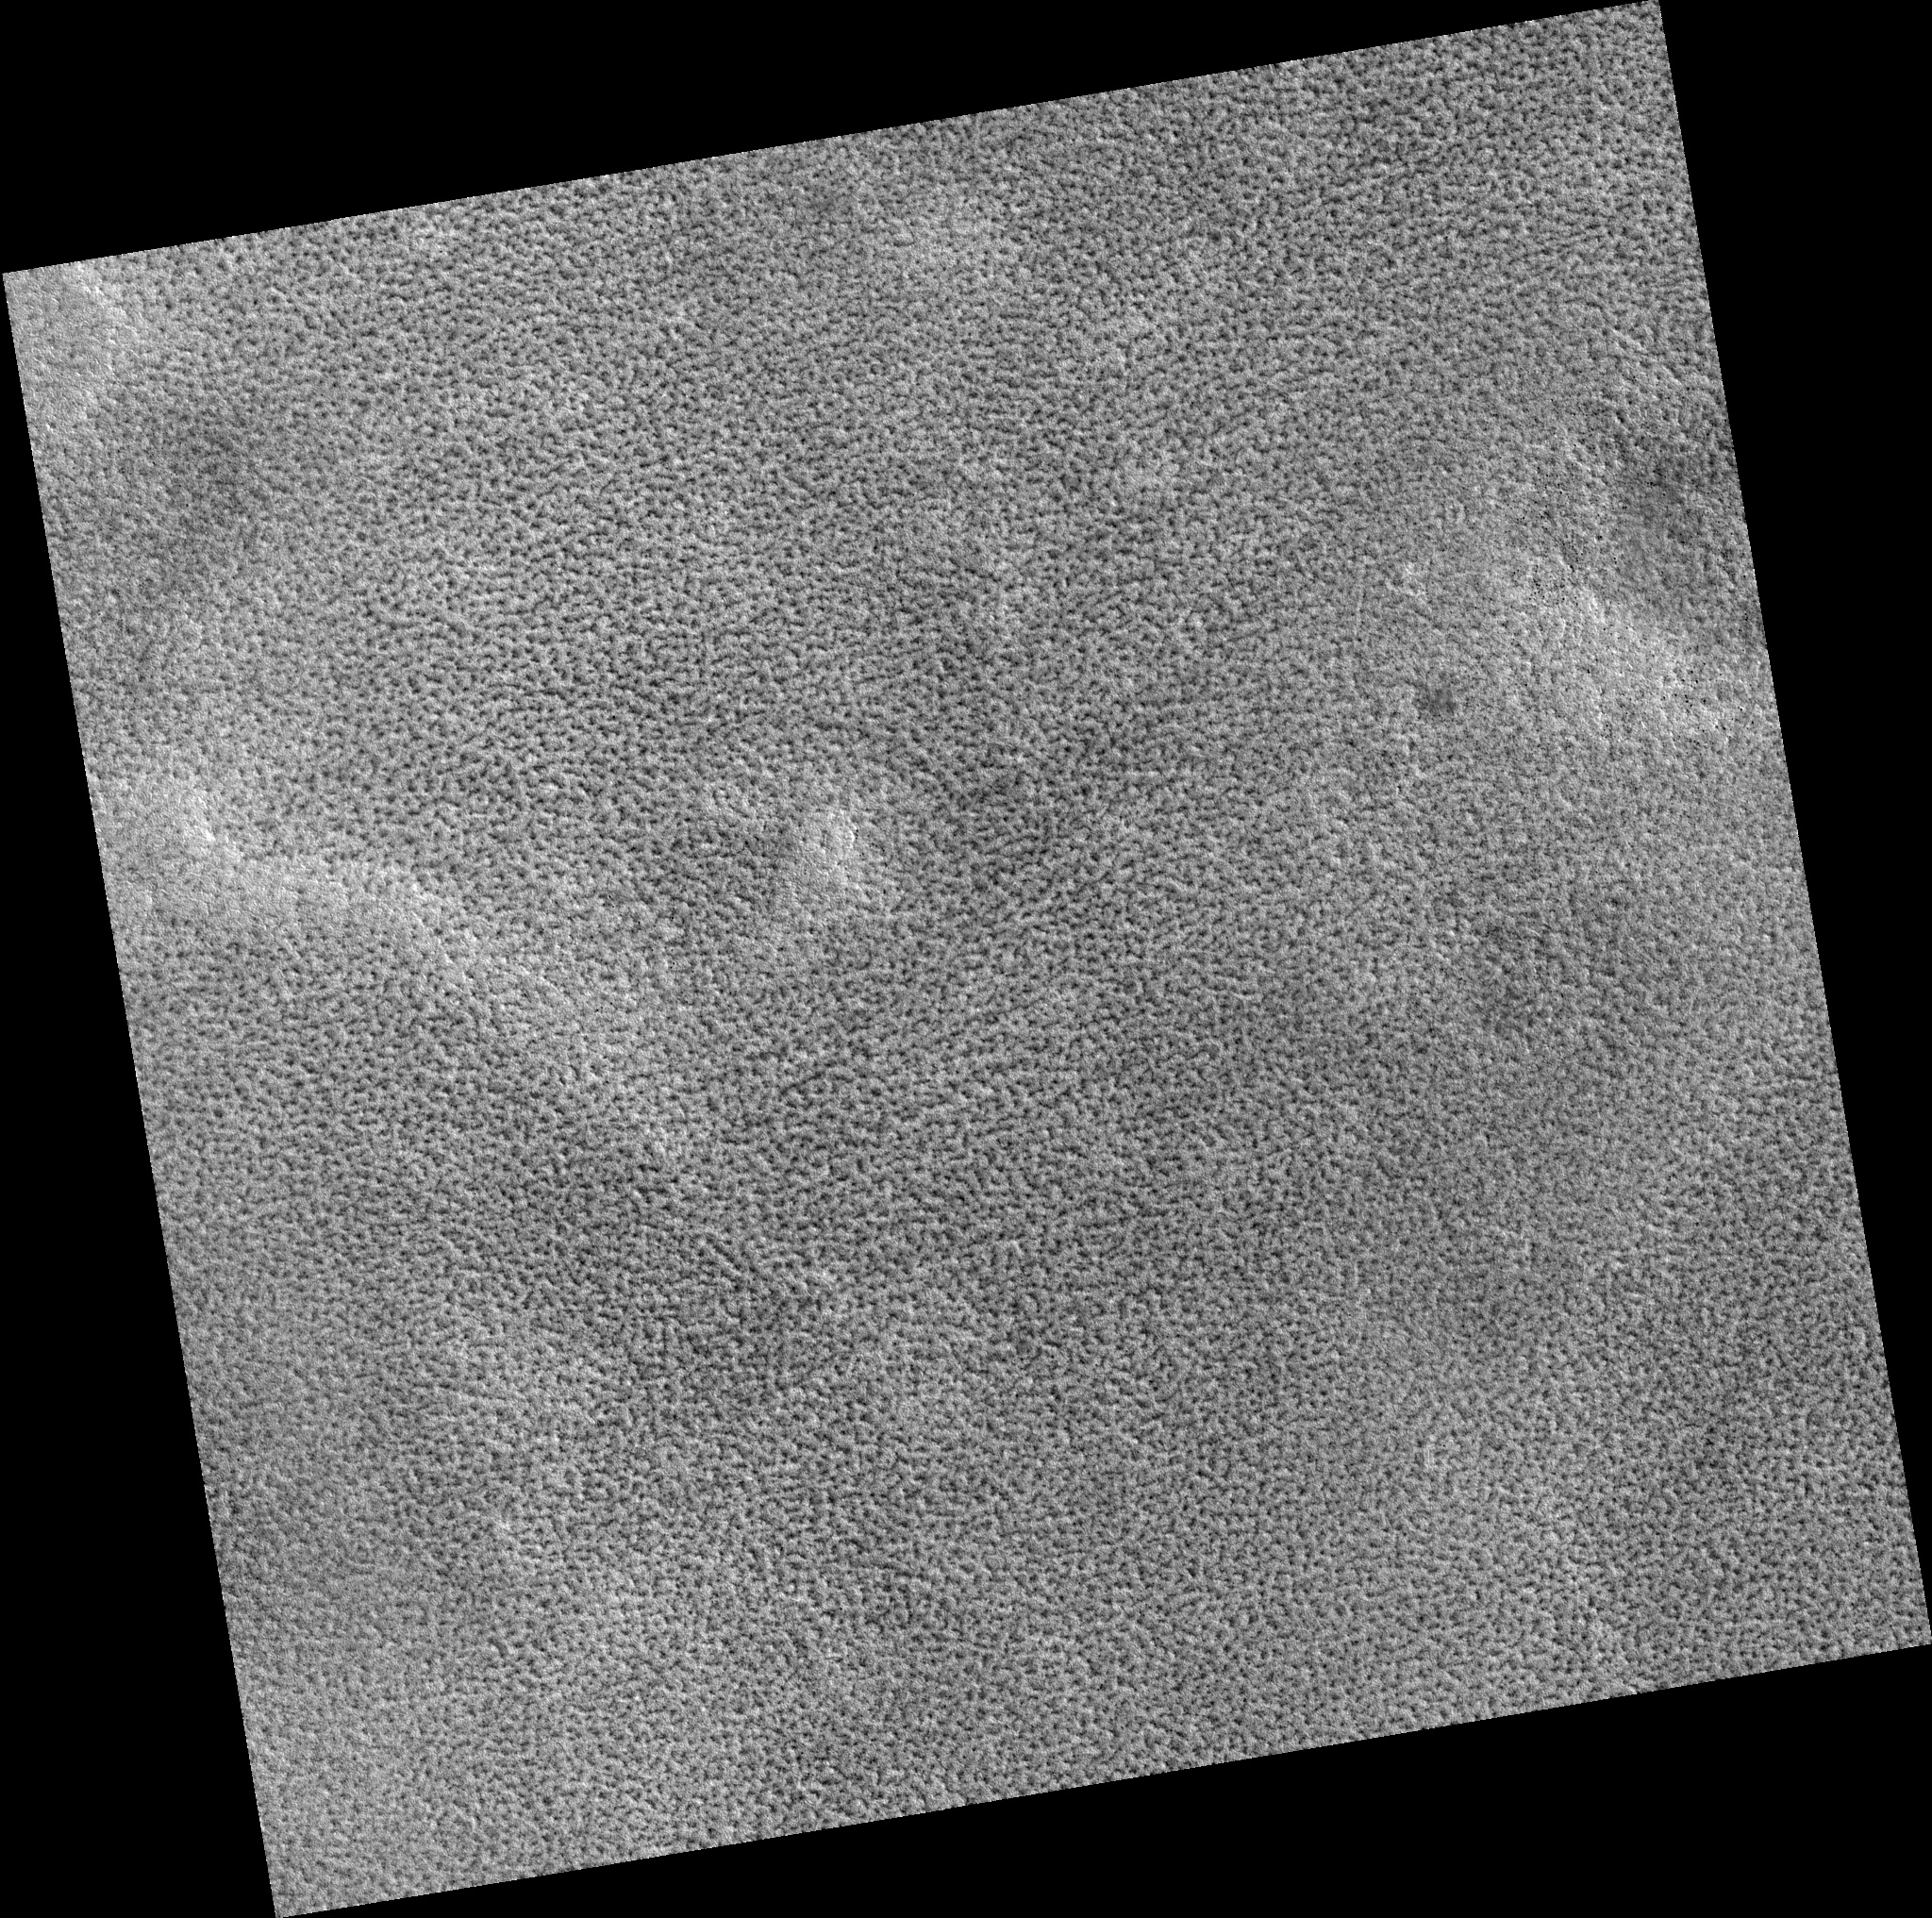

Northern Plains

Image PSP_001445_2510 was taken by the High Resolution Imaging Science Experiment (HiRISE) camera onboard the Mars Reconnaissance Orbiter spacecraft on November 17, 2006. The complete image is centered at 70.5 degrees latitude, 216.9 degrees East longitude. The range to the target site was 314.3 km (196.4 miles). At this distance the image scale is 31.4 cm/pixel (with 1 x 1 binning) so objects ~94 cm across are resolved. The image shown here has been map-projected to 25 cm/pixel. The image was taken at a local Mars time of 3:01 PM and the scene is illuminated from the west with a solar incidence angle of 60 degrees, thus the sun was about 30 degrees above the horizon. At a solar longitude of 136.5 degrees, the season on Mars is Northern Summer.

NASA’s Jet Propulsion Laboratory, a division of the California Institute of Technology in Pasadena, manages the Mars Reconnaissance Orbiter for NASA’s Science Mission Directorate, Washington. Lockheed Martin Space Systems, Denver, is the prime contractor for the project and built the spacecraft. The High Resolution Imaging Science Experiment is operated by the University of Arizona, Tucson, and the instrument was built by Ball Aerospace and Technology Corp., Boulder, Colo.

Credit: NASA/JPL/Univ. of Arizona